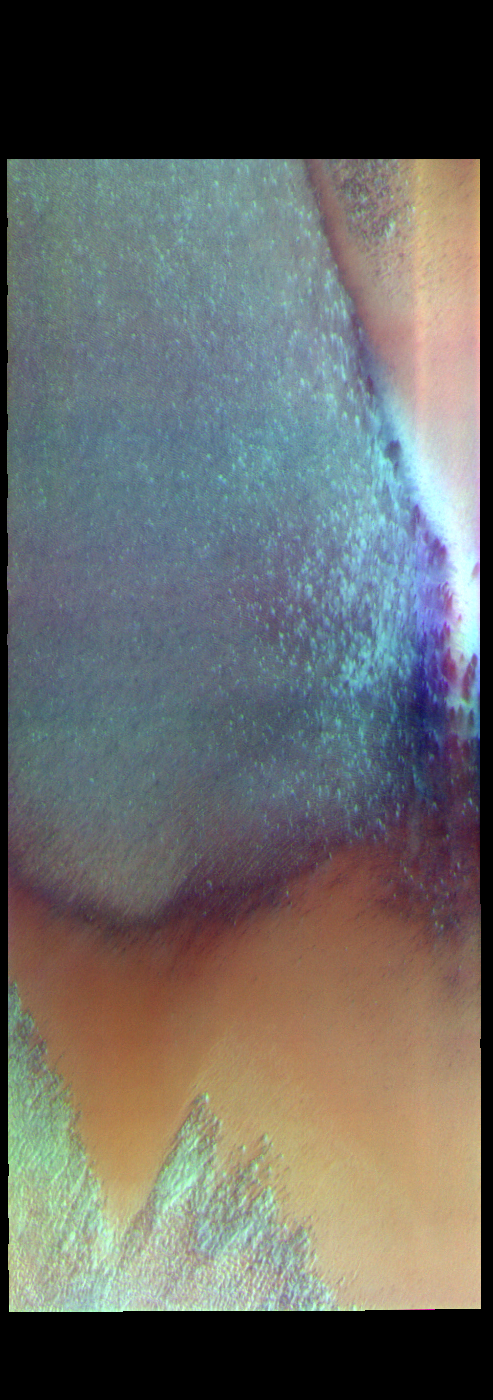

South Polar Cap — False Color

The THEMIS VIS camera contains 5 filters. The data from different filters can be combined in multiple ways to create a false color image. These false color images may reveal subtle variations of the surface not easily identified in a single band image. Today’s false color image shows part of the south polar cap.

Credit: NASA/JPL-Caltech/ASU